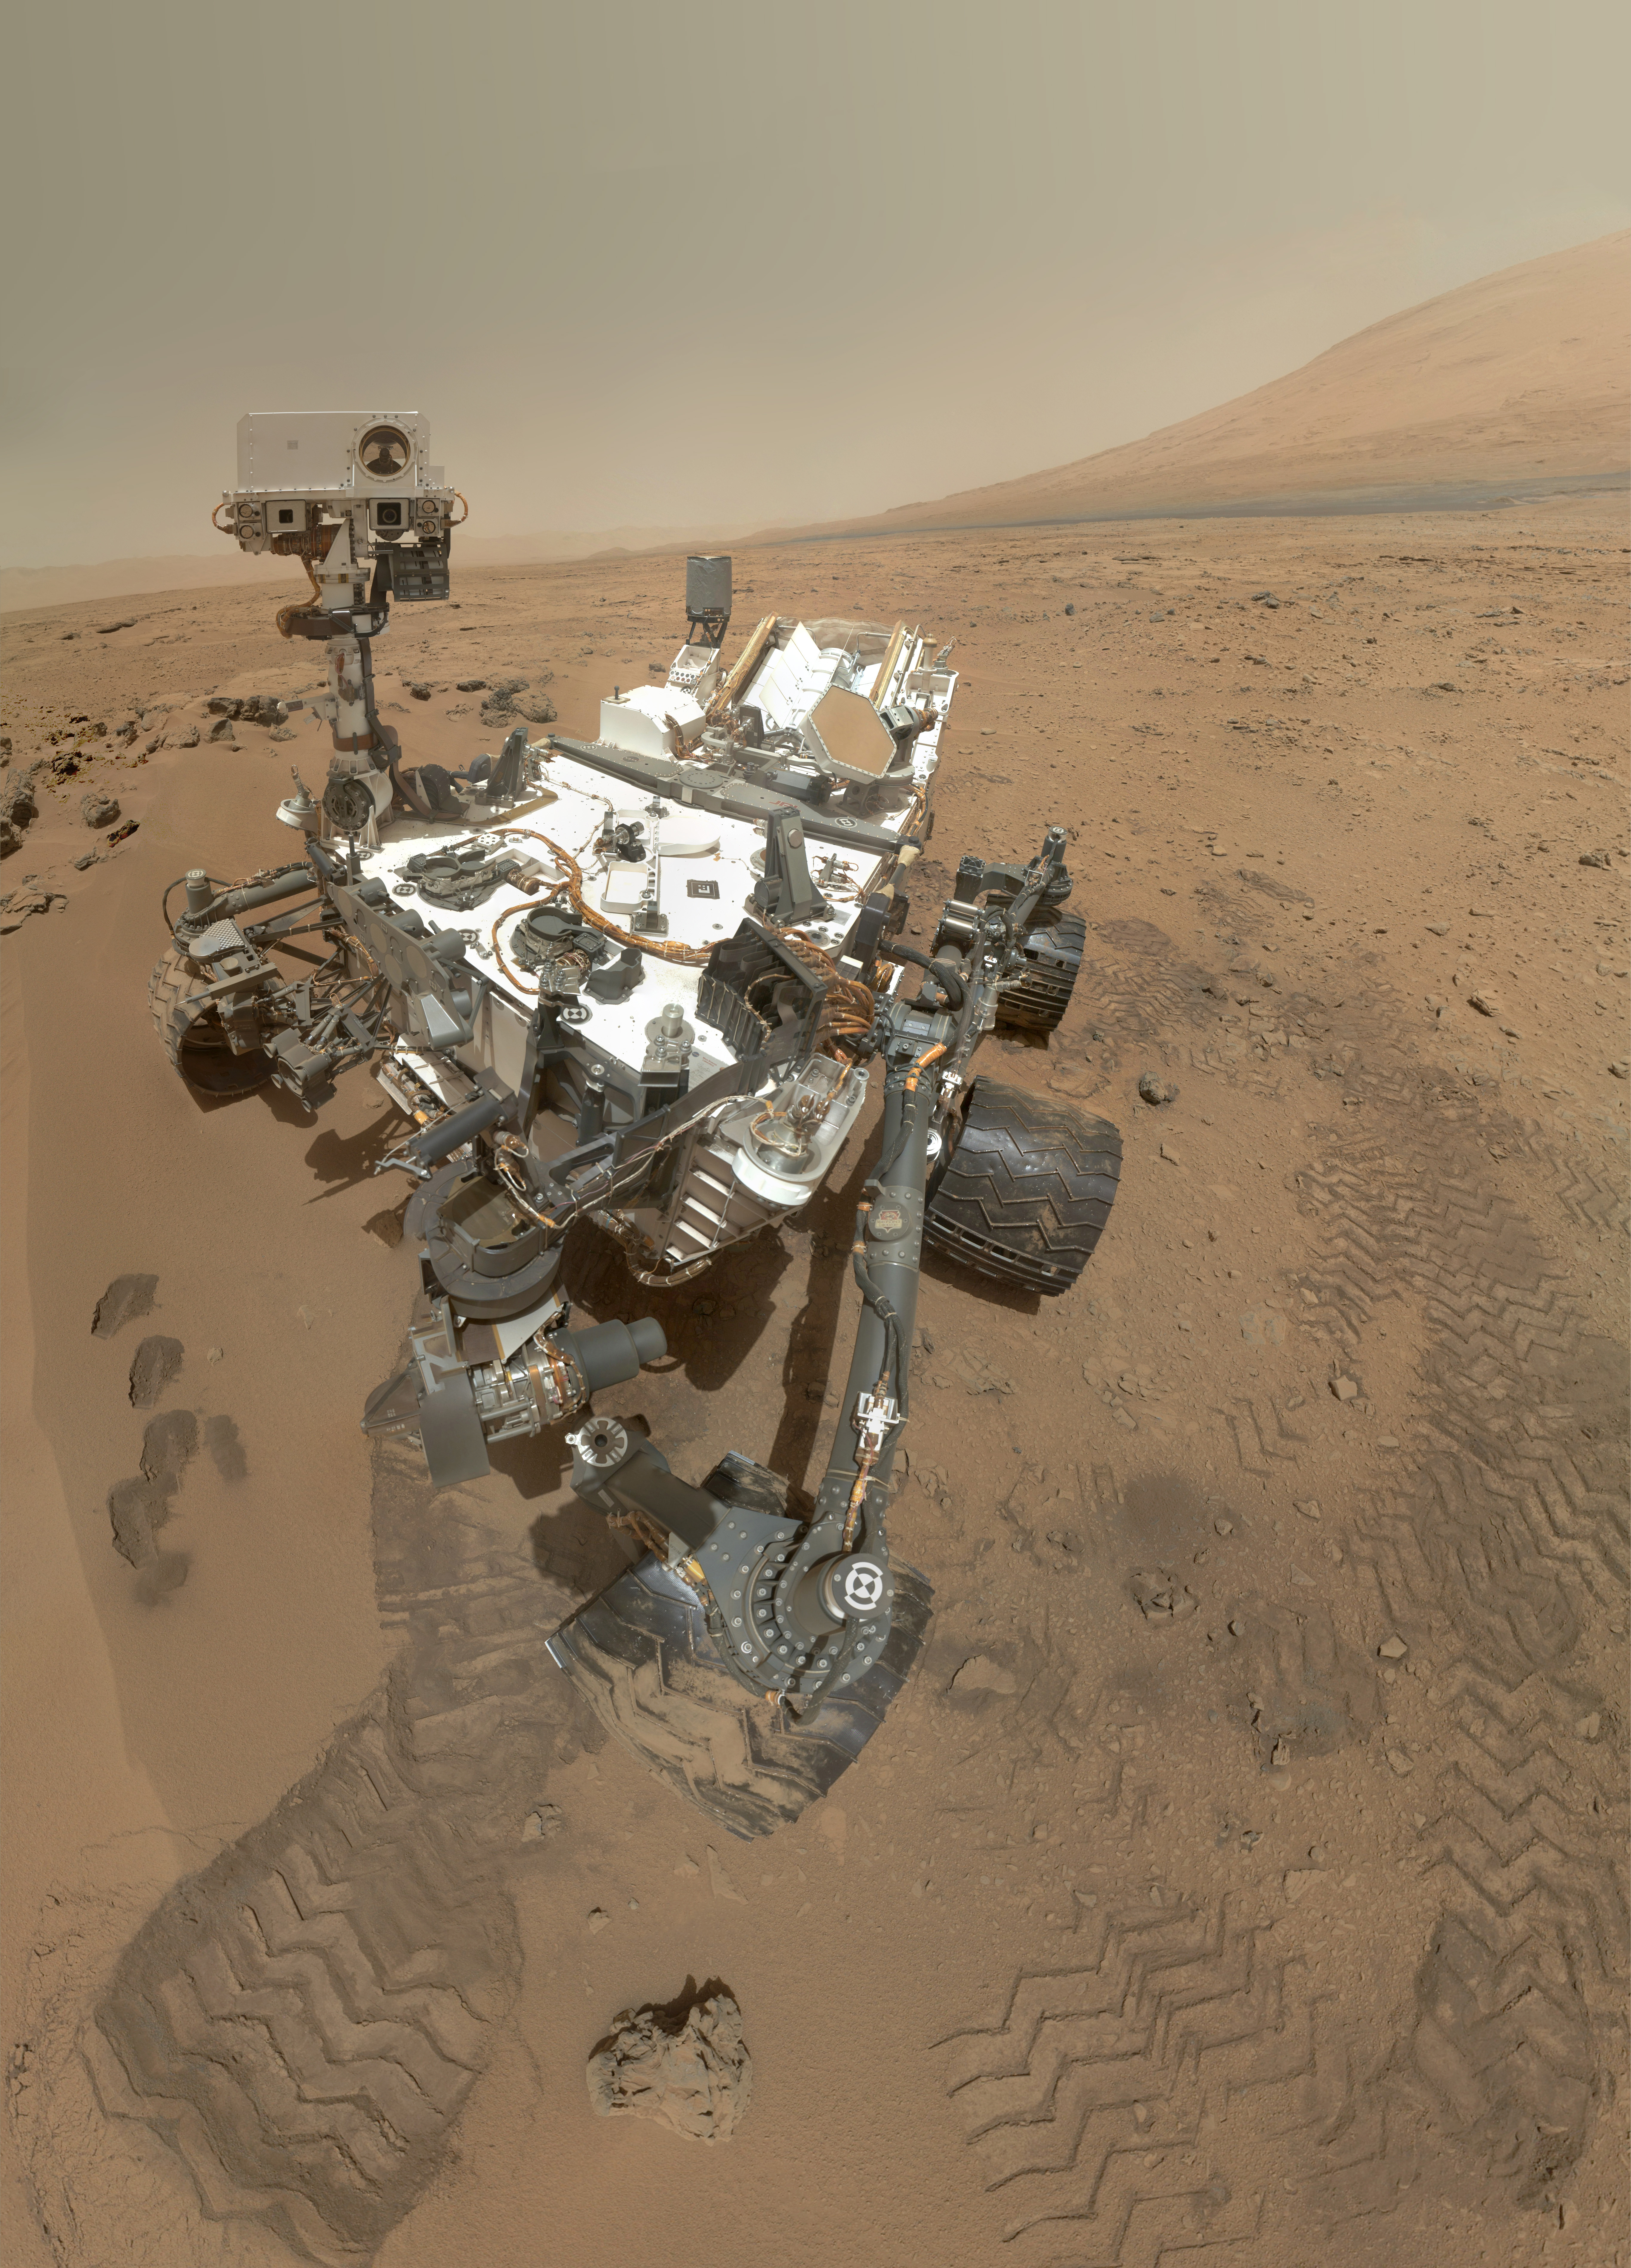

High-Resolution Self-Portrait by Curiosity Rover Arm Camera

On Sol 84 (Oct. 31, 2012), NASA’s Curiosity rover used the Mars Hand Lens Imager (MAHLI) to capture this set of 55 high-resolution images, which were stitched together to create this full-color self-portrait.

The mosaic shows the rover at “Rocknest,” the spot in Gale Crater where the mission’s first scoop sampling took place. Four scoop scars can be seen in the regolith in front of the rover.

The base of Gale Crater’s 3-mile-high (5-kilometer) sedimentary mountain, Mount Sharp, rises on the right side of the frame. Mountains in the background to the left are the northern wall of Gale Crater. The Martian landscape appears inverted within the round, reflective ChemCam instrument at the top of the rover’s mast.

Self-portraits like this one document the state of the rover and allow mission engineers to track changes over time, such as dust accumulation and wheel wear. Due to its location on the end of the robotic arm, only MAHLI (among the rover’s 17 cameras) is able to image some parts of the craft, including the port-side wheels.

This high-resolution mosaic is a more detailed version of the low-resolution version created with thumbnail images, at PIA16238.

JPL manages the Mars Science Laboratory/Curiosity for NASA’s Science Mission Directorate in Washington. The rover was designed, developed and assembled at JPL, a division of the California Institute of Technology in Pasadena.

Credit: NASA/JPL-Caltech/Malin Space Science Systems